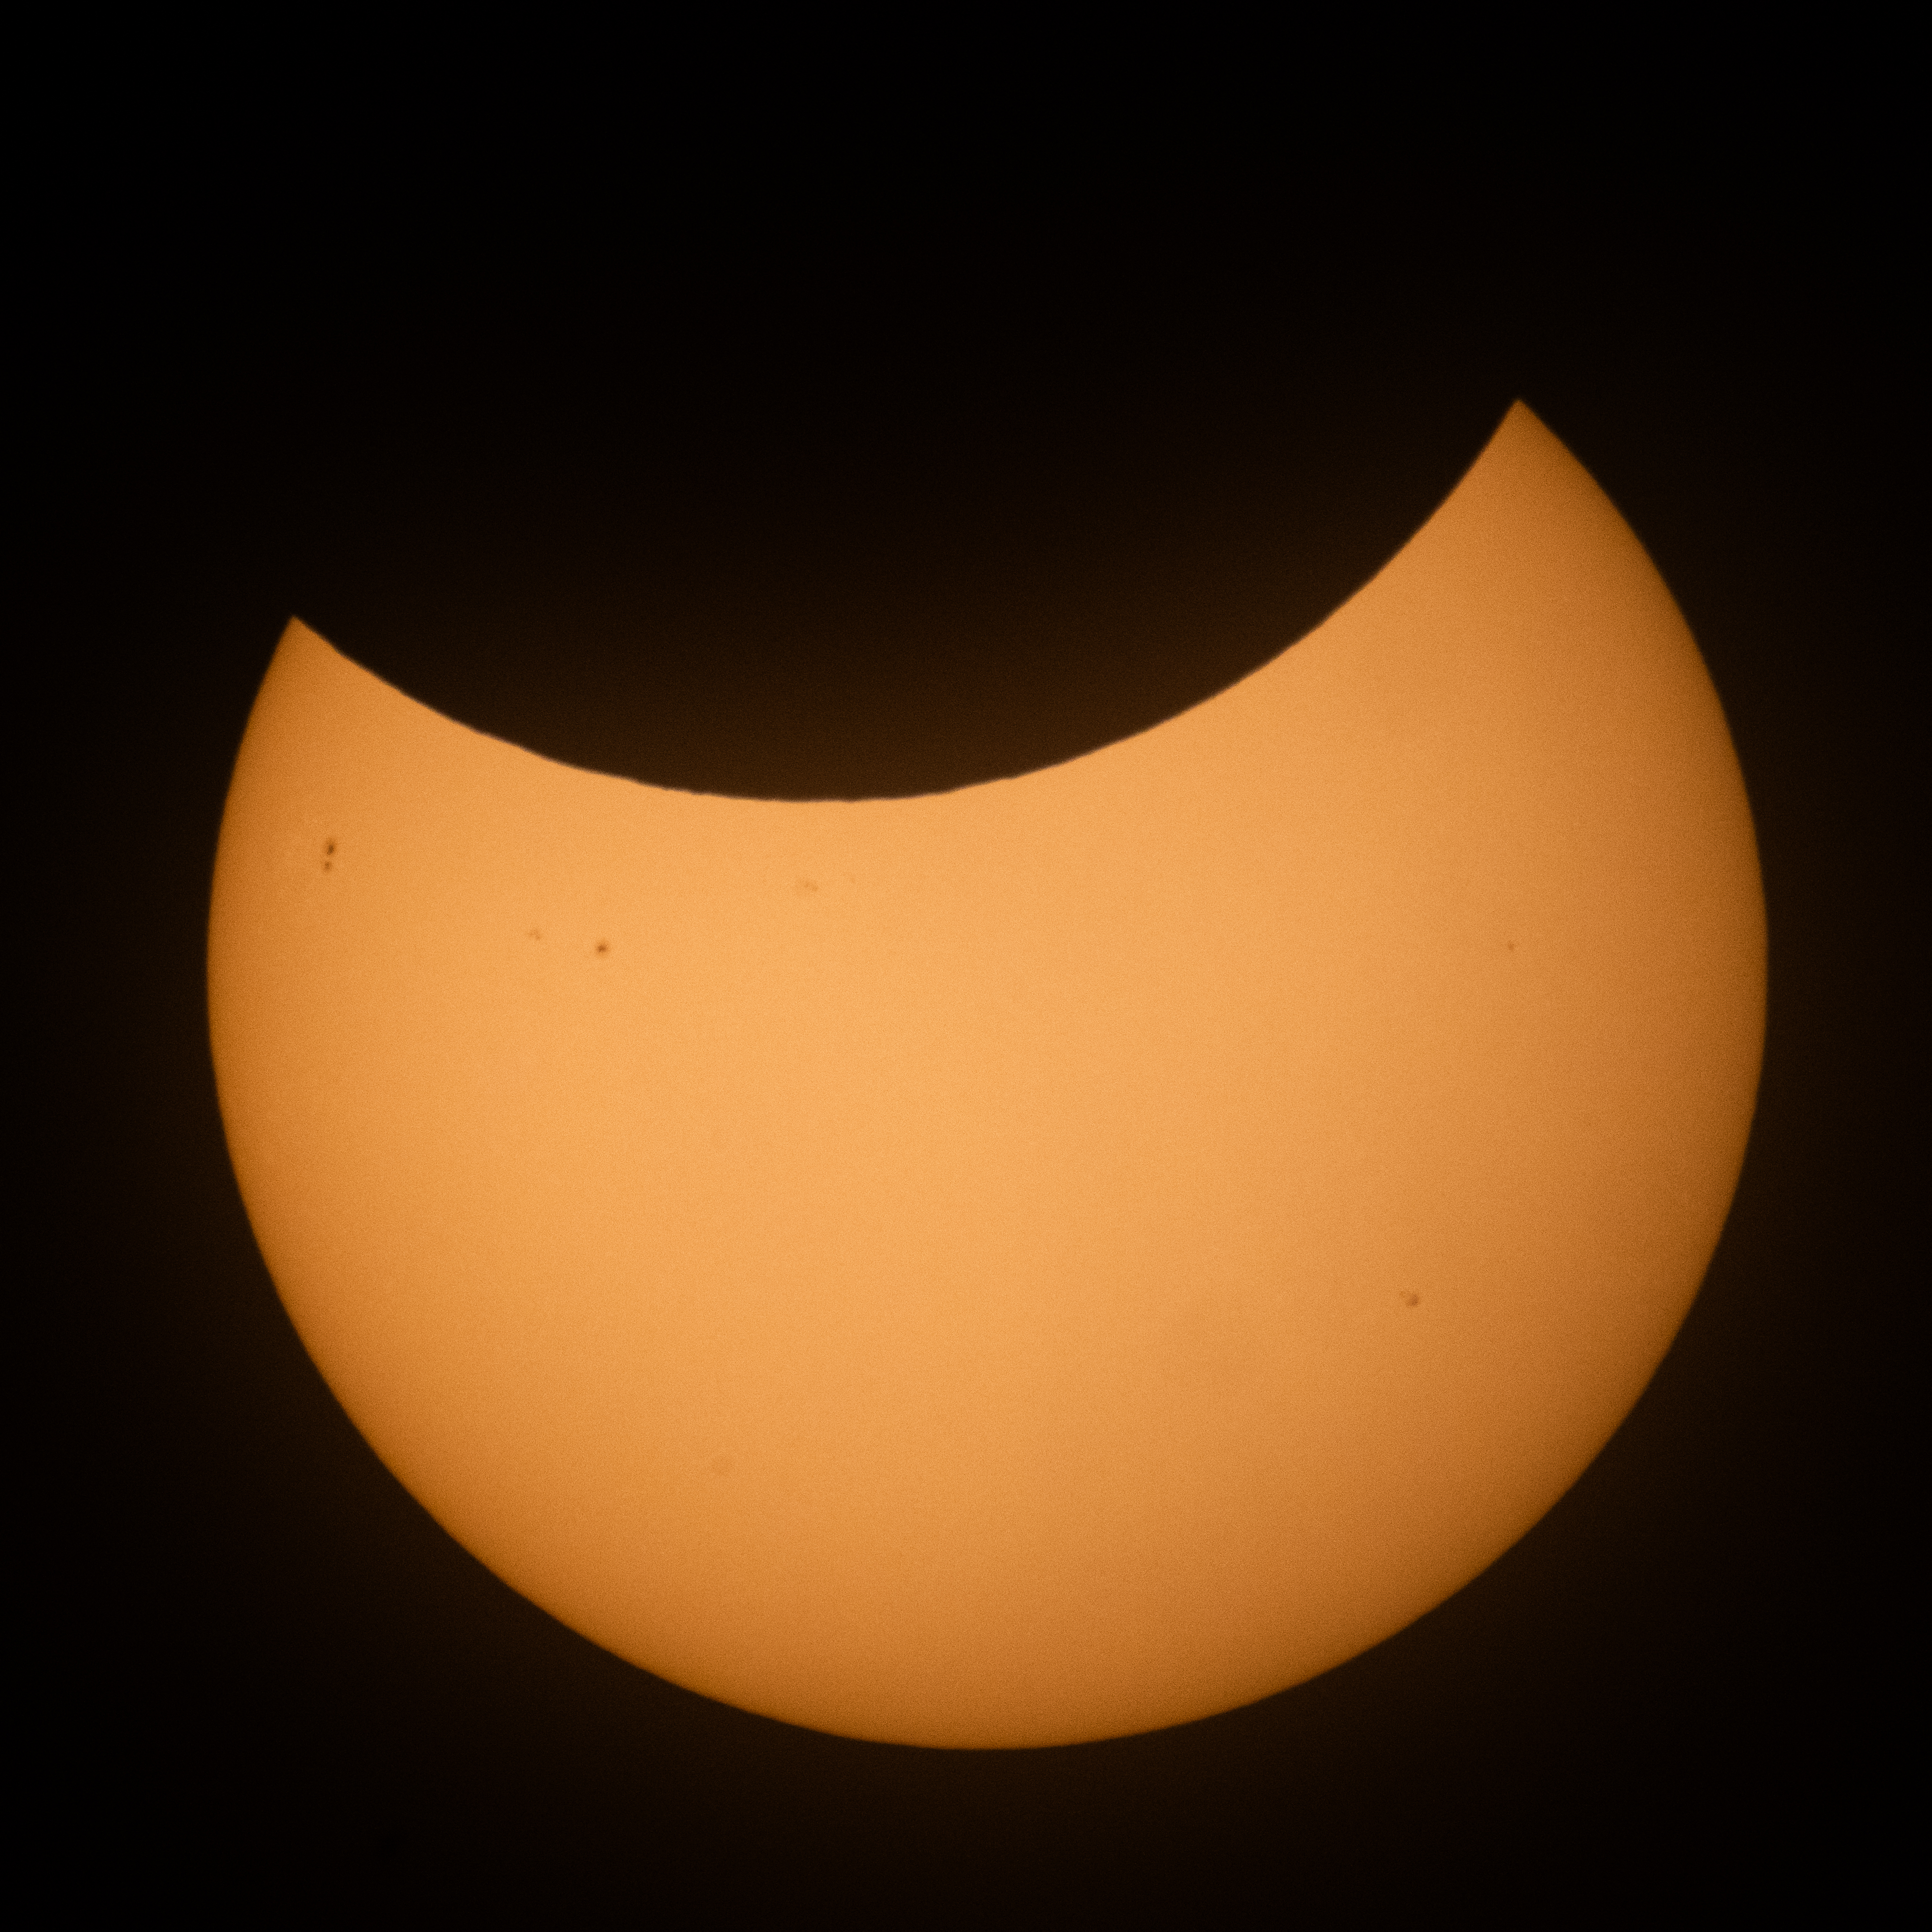

2026 Partial Solar Eclipse

The Moon is seen passing in front of the Sun during the maximum point of a partial solar eclipse as visible from Hodgdon, Maine, Wednesday, Aug. 12, 2026. A total solar eclipse swept across parts of Greenland, Iceland, northern Russia, the Atlantic Ocean, Spain, and a small corner of Portugal. A Partial eclipse was visible in parts of the U.S., most of Canada, much of Europe, and northwest Africa.

Credit: NASA/Joel Kowsky